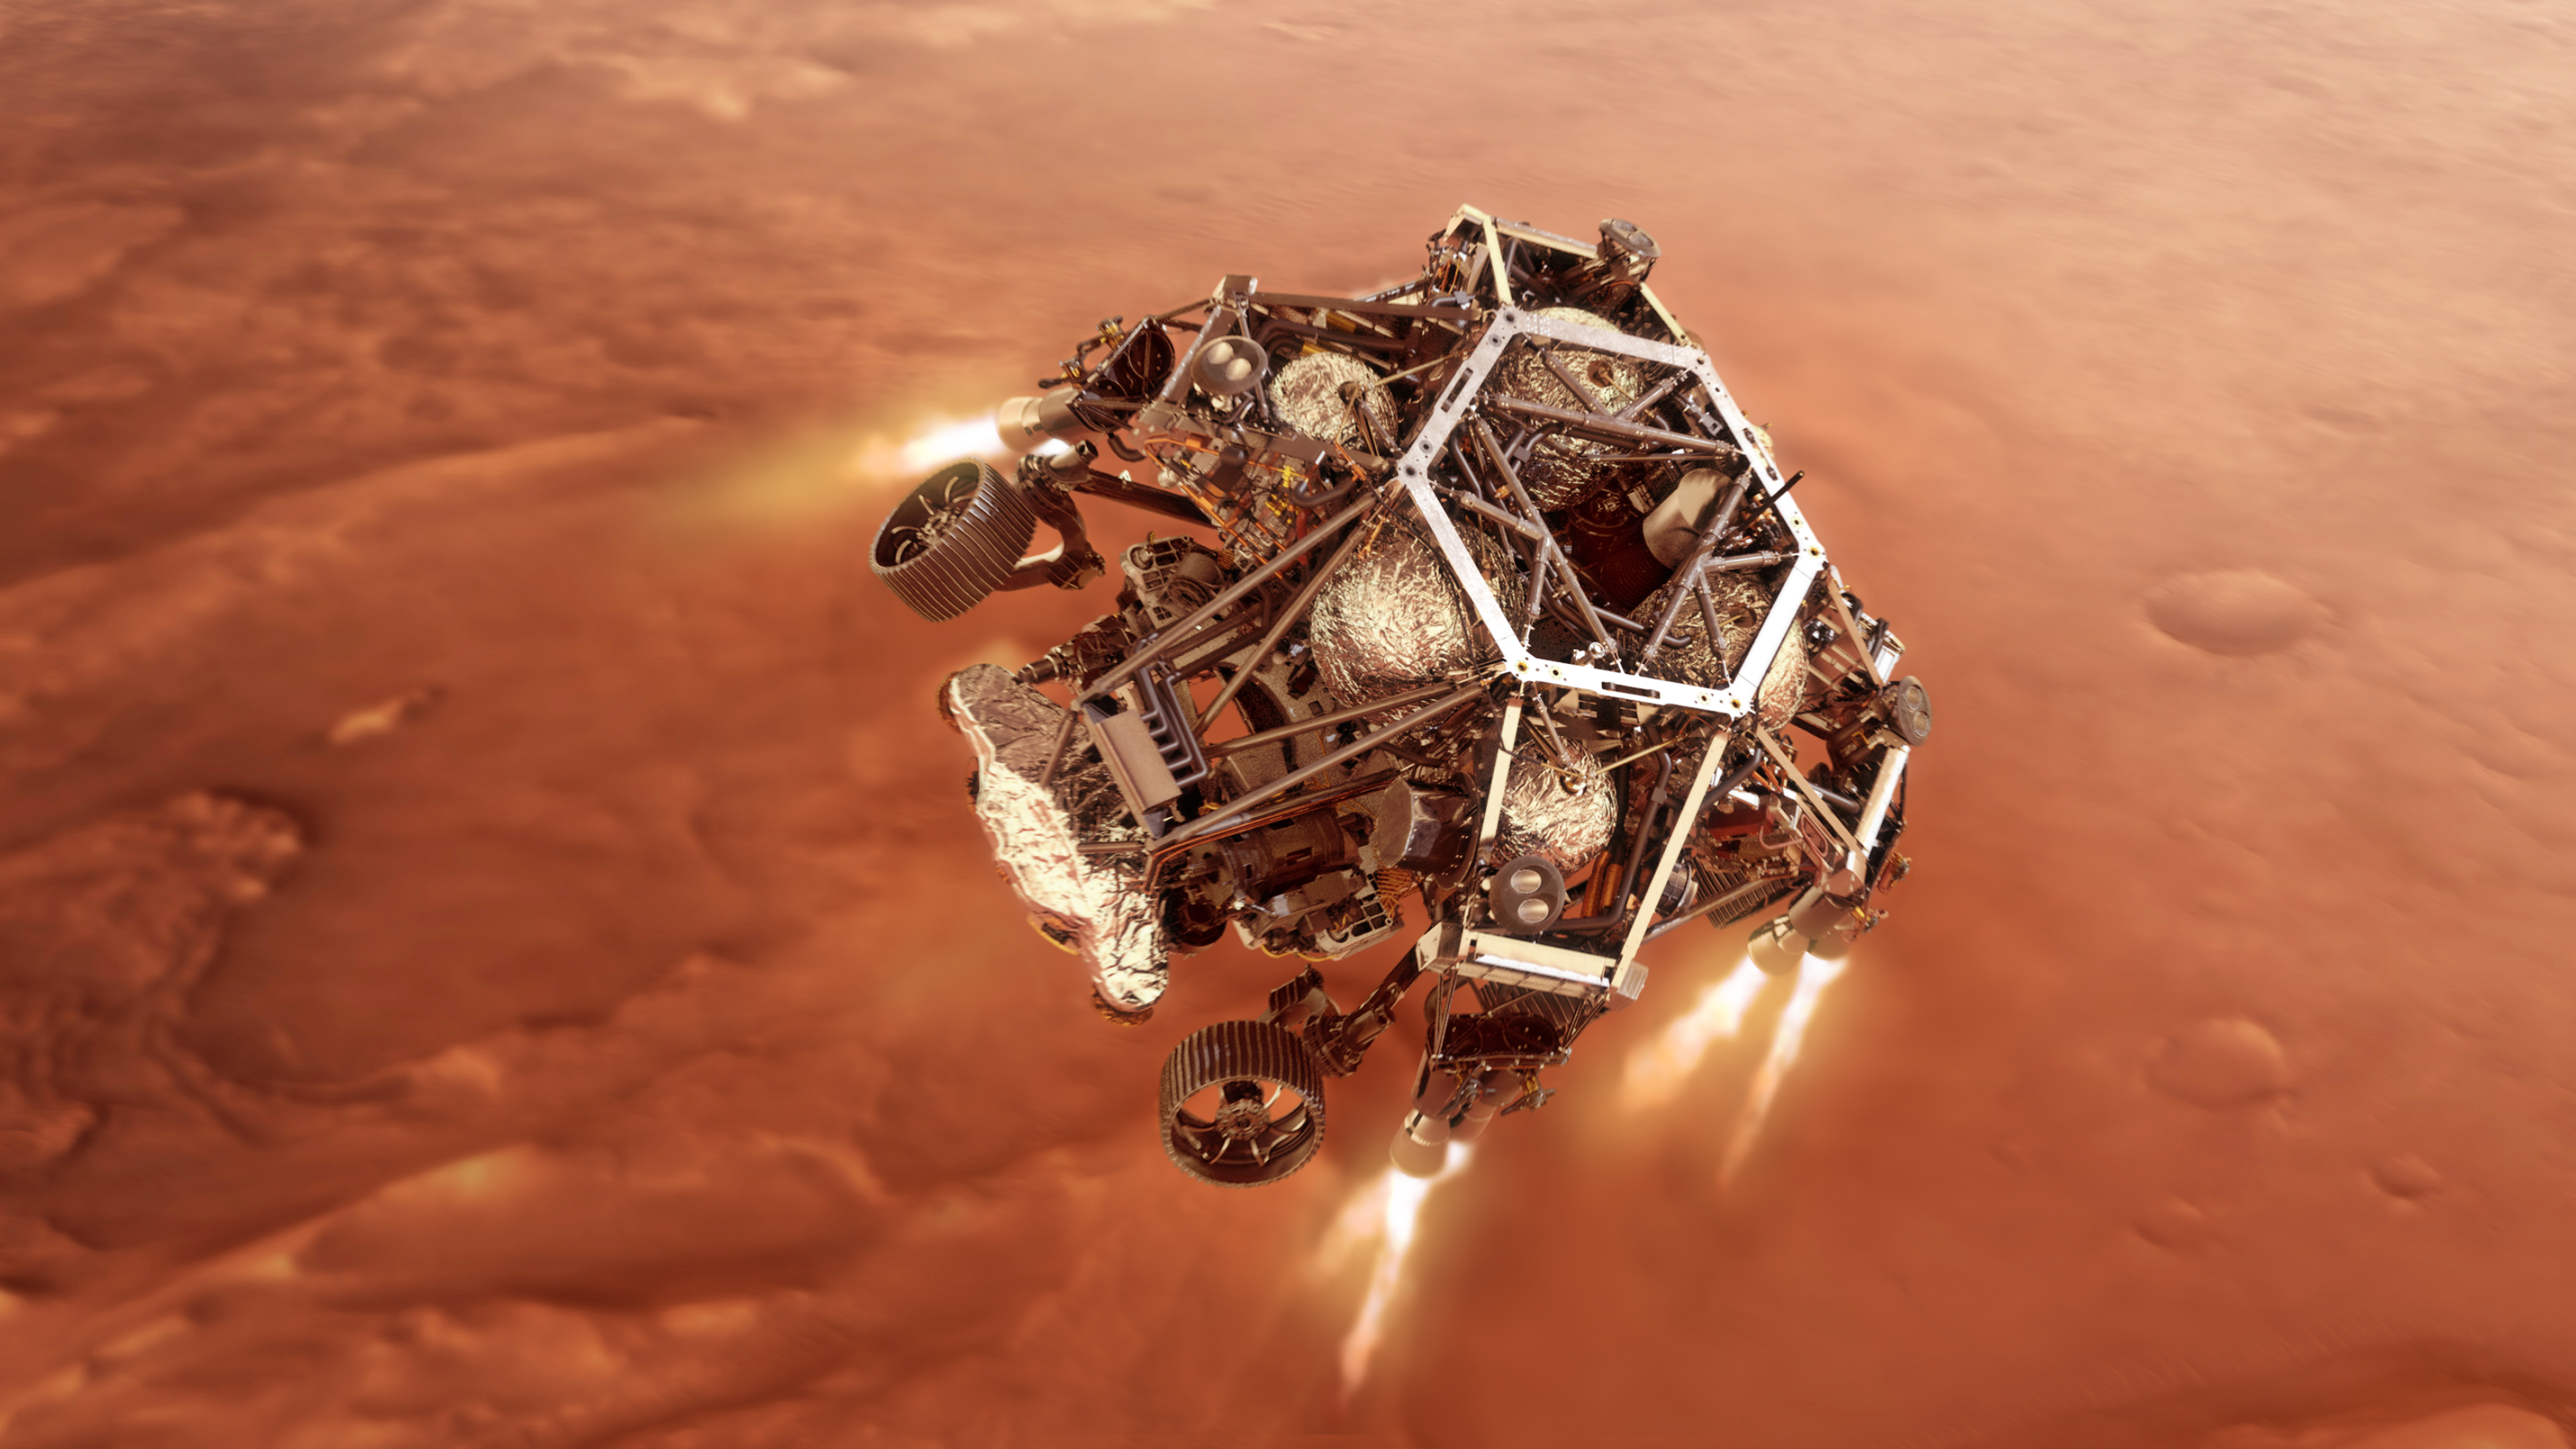

Powered Descent for Perseverance (Illustration)

NASA’s Perseverance rover fires up its descent stage engines as it nears the Martian surface in this illustration. This phase of its entry, descent and landing sequence, or EDL, is known as “powered descent.” Hundreds of critical events must execute perfectly and exactly on time for the rover to land safely on Feb. 18, 2021.

The cruise stage separates about 10 minutes before entering into the atmosphere, leaving the aeroshell, which encloses the rover and descent stage, to make the trip to the surface.

At about 6,900 feet (2,100 meters) above the surface, the rover separates from the parachute and backshell. At this point, the rover is joined to the descent stage, which functions as a sort of jetpack for the rover. The descent stage fires up its engines, flies to a reachable self-selected safe landing target, levels out, and slows to its final descent speed of about 1.7 mph (2.7 kph). It then initiates the “skycrane” maneuver: about 12 seconds before touchdown, roughly 66 feet (20 meters) above the surface, the descent stage lowers the rover on a set of cables about 21 feet (6.4 meters) long. The rover unstows its mobility system, locking its legs and wheels into landing position.

EDL ends about seven minutes after atmospheric entry, with Perseverance stationary on the Martian surface.

NASA’s Jet Propulsion Laboratory in Southern California built and will manage operations of the Mars 2020 Perseverance rover for NASA.

Credit: NASA/JPL-Caltech